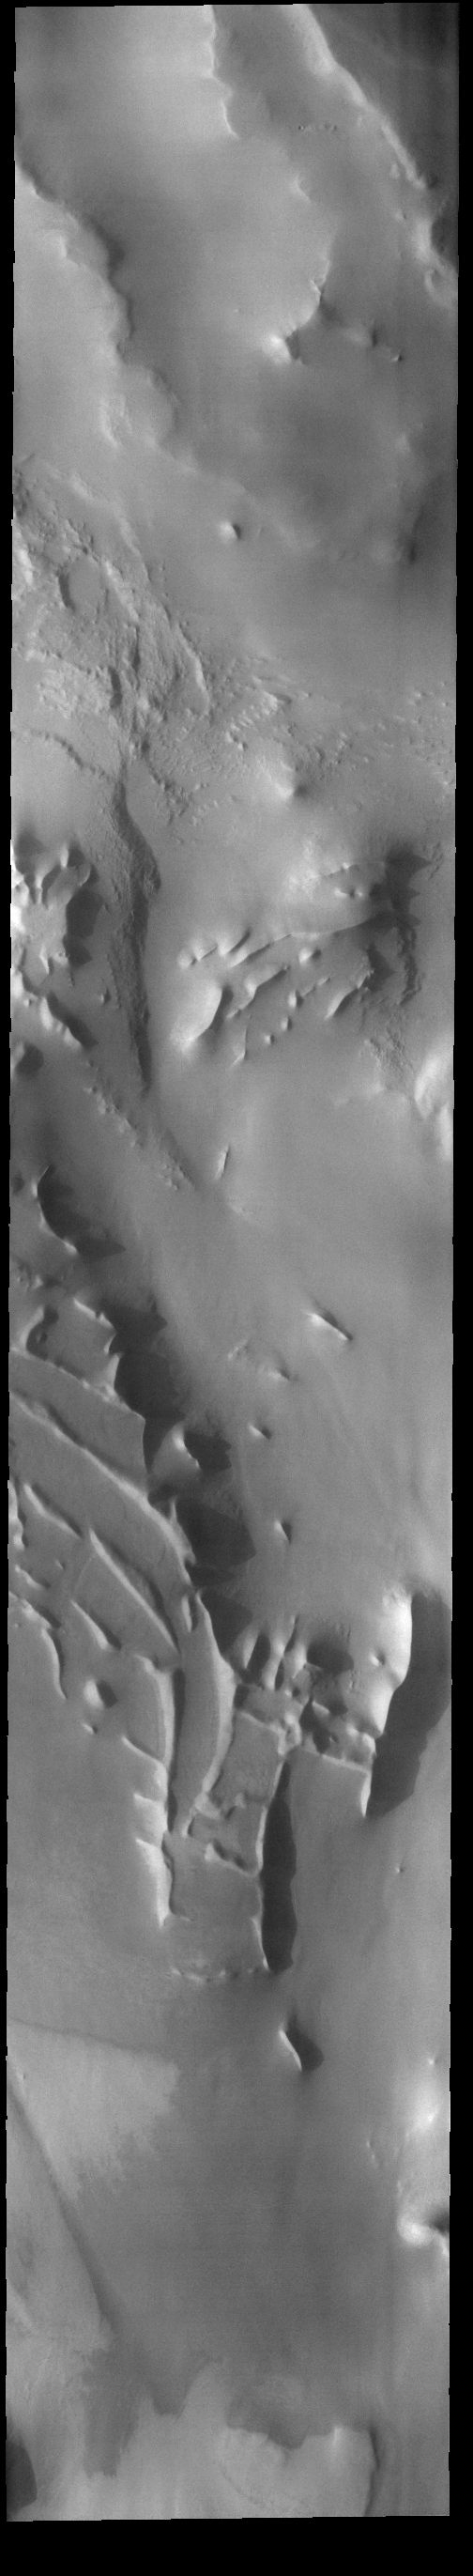

Angustus Labyrinthus – Inca City

Today’s VIS image shows part of Angustus Labyrinthus. Angustus Labyrinthus is a unique region near the south polar cap. The squares formed by intersecting ridges earned the feature the informal name of the Inca City when it was discovered in Mariner 9 images in 1972.The linear ridges are believed to have formed by volcanic and tectonic forces, where magma filled fractures in the subsurface and then erosion revealed the magmatic material.

Credit: NASA/JPL-Caltech/ASU